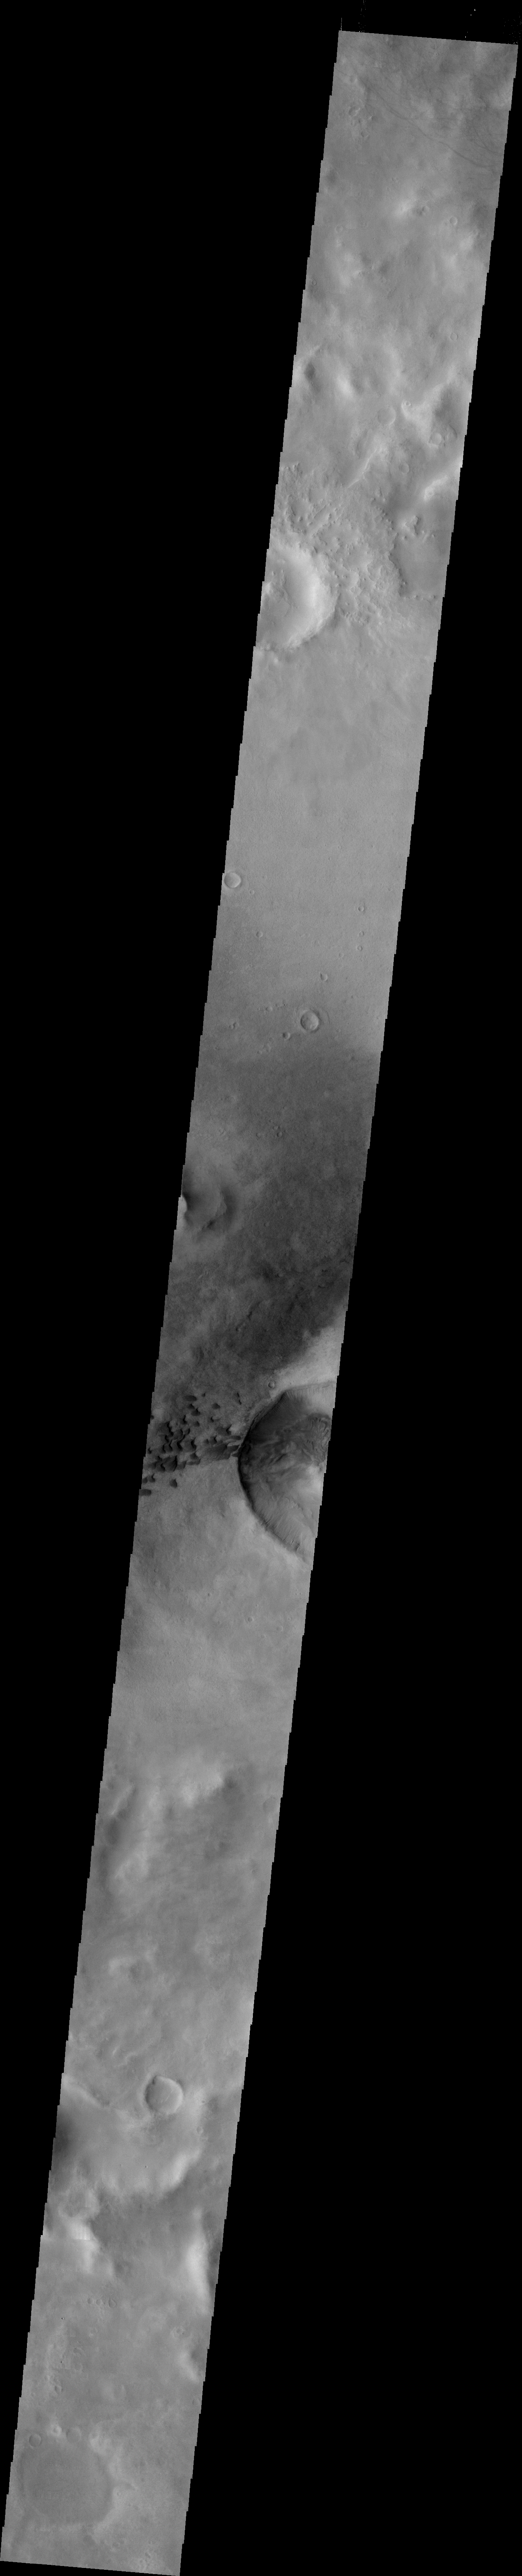

Green Crater

This VIS image crosses Green Crater. The small dark dunes are located on the floor of Green Crater near a younger impact.

Image information: VIS instrument. Latitude -52.4N, Longitude 351.8E. 34 meter/pixel resolution.

Please see the THEMIS Data Citation Note for details on crediting THEMIS images.

Note: this THEMIS visual image has not been radiometrically nor geometrically calibrated for this preliminary release. An empirical correction has been performed to remove instrumental effects. A linear shift has been applied in the cross-track and down-track direction to approximate spacecraft and planetary motion. Fully calibrated and geometrically projected images will be released through the Planetary Data System in accordance with Project policies at a later time.

NASA’s Jet Propulsion Laboratory manages the 2001 Mars Odyssey mission for NASA’s Office of Space Science, Washington, D.C. The Thermal Emission Imaging System (THEMIS) was developed by Arizona State University, Tempe, in collaboration with Raytheon Santa Barbara Remote Sensing. The THEMIS investigation is led by Dr. Philip Christensen at Arizona State University. Lockheed Martin Astronautics, Denver, is the prime contractor for the Odyssey project, and developed and built the orbiter. Mission operations are conducted jointly from Lockheed Martin and from JPL, a division of the California Institute of Technology in Pasadena.

Credit: NASA/JPL/ASU